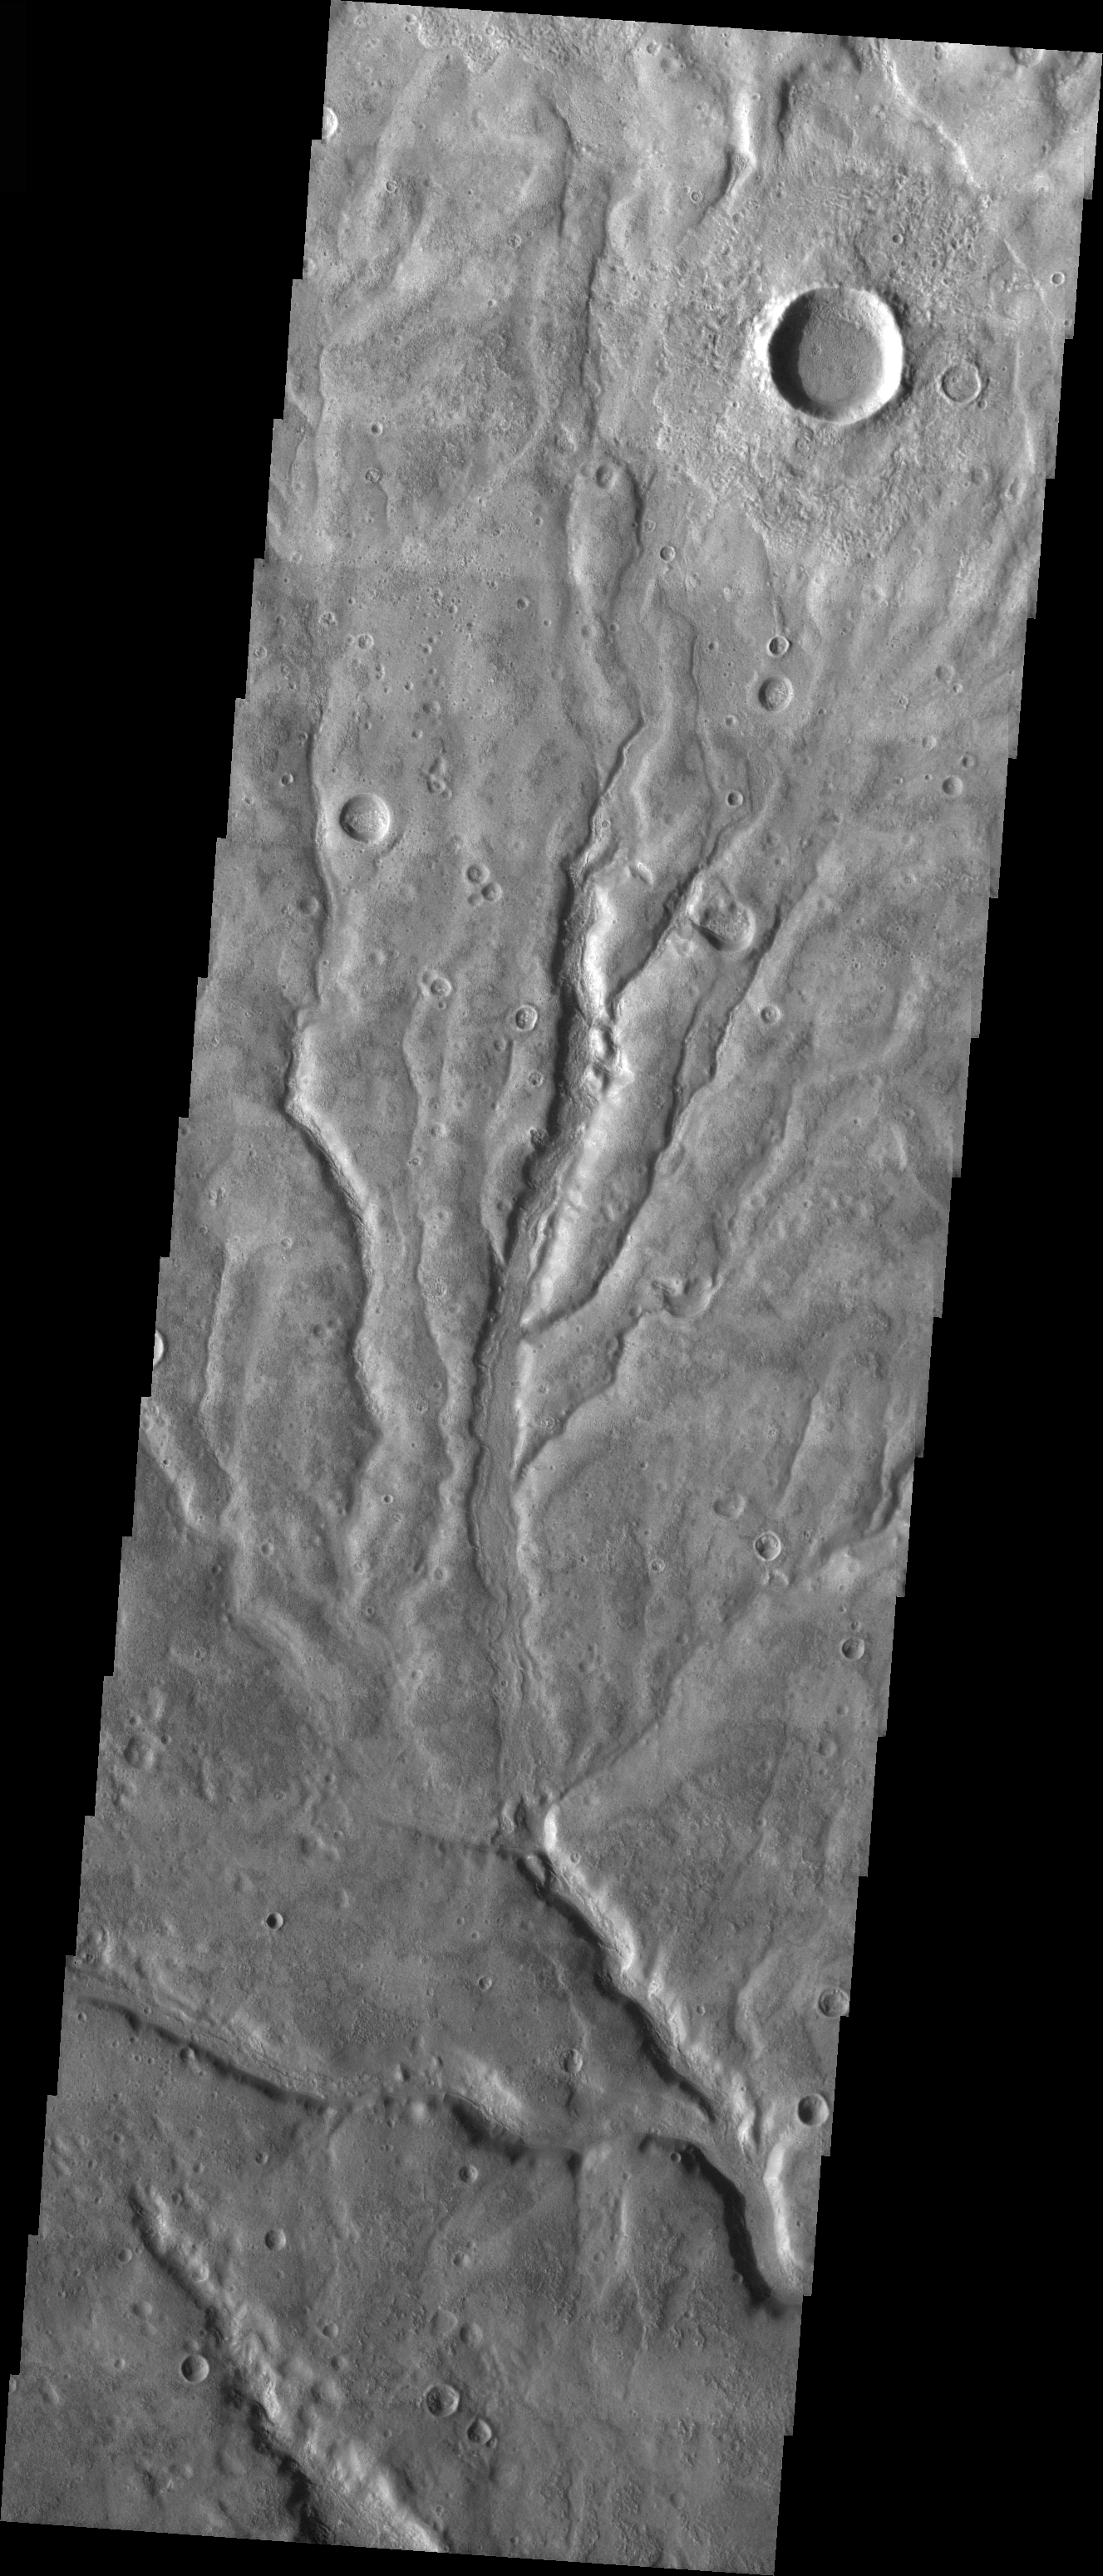

Multiple Channels in Warrego Valles

Released 26 March 2004

The Odyssey spacecraft has completed a full Mars year of observations of the red planet. For the next several weeks the Image of the Day will look back over this first mars year. It will focus on four themes: 1) the poles – with the seasonal changes seen in the retreat and expansion of the caps; 2) craters – with a variety of morphologies relating to impact materials and later alteration, both infilling and exhumation; 3) channels – the clues to liquid surface flow; and 4) volcanic flow features. While some images have helped answer questions about the history of Mars, many have raised new questions that are still being investigated as Odyssey continues collecting data as it orbits Mars.

The image shows an area in the Warrego Valles region. It was collected July 6, 2003 during northern summer season. The local time is 5pm. The image shows multiple channels dissecting the terrain.

With this image, the 448th, the THEMIS Image of the Day completes its second (Earth) year. (The first image, of Nirgal Vallis, was released on 27 March 2002.) On behalf of the THEMIS team, we’d like to thank you for your continued interest and we hope you continue to come back through our third year and beyond.

Image information: VIS instrument. Latitude -42.3, Longitude 267.5 East (92.5 West). 19 meter/pixel resolution.

Note: this THEMIS visual image has not been radiometrically nor geometrically calibrated for this preliminary release. An empirical correction has been performed to remove instrumental effects. A linear shift has been applied in the cross-track and down-track direction to approximate spacecraft and planetary motion. Fully calibrated and geometrically projected images will be released through the Planetary Data System in accordance with Project policies at a later time.

NASA’s Jet Propulsion Laboratory manages the 2001 Mars Odyssey mission for NASA’s Office of Space Science, Washington, D.C. The Thermal Emission Imaging System (THEMIS) was developed by Arizona State University, Tempe, in collaboration with Raytheon Santa Barbara Remote Sensing. The THEMIS investigation is led by Dr. Philip Christensen at Arizona State University. Lockheed Martin Astronautics, Denver, is the prime contractor for the Odyssey project, and developed and built the orbiter. Mission operations are conducted jointly from Lockheed Martin and from JPL, a division of the California Institute of Technology in Pasadena.

Credit: NASA/JPL/Arizona State University